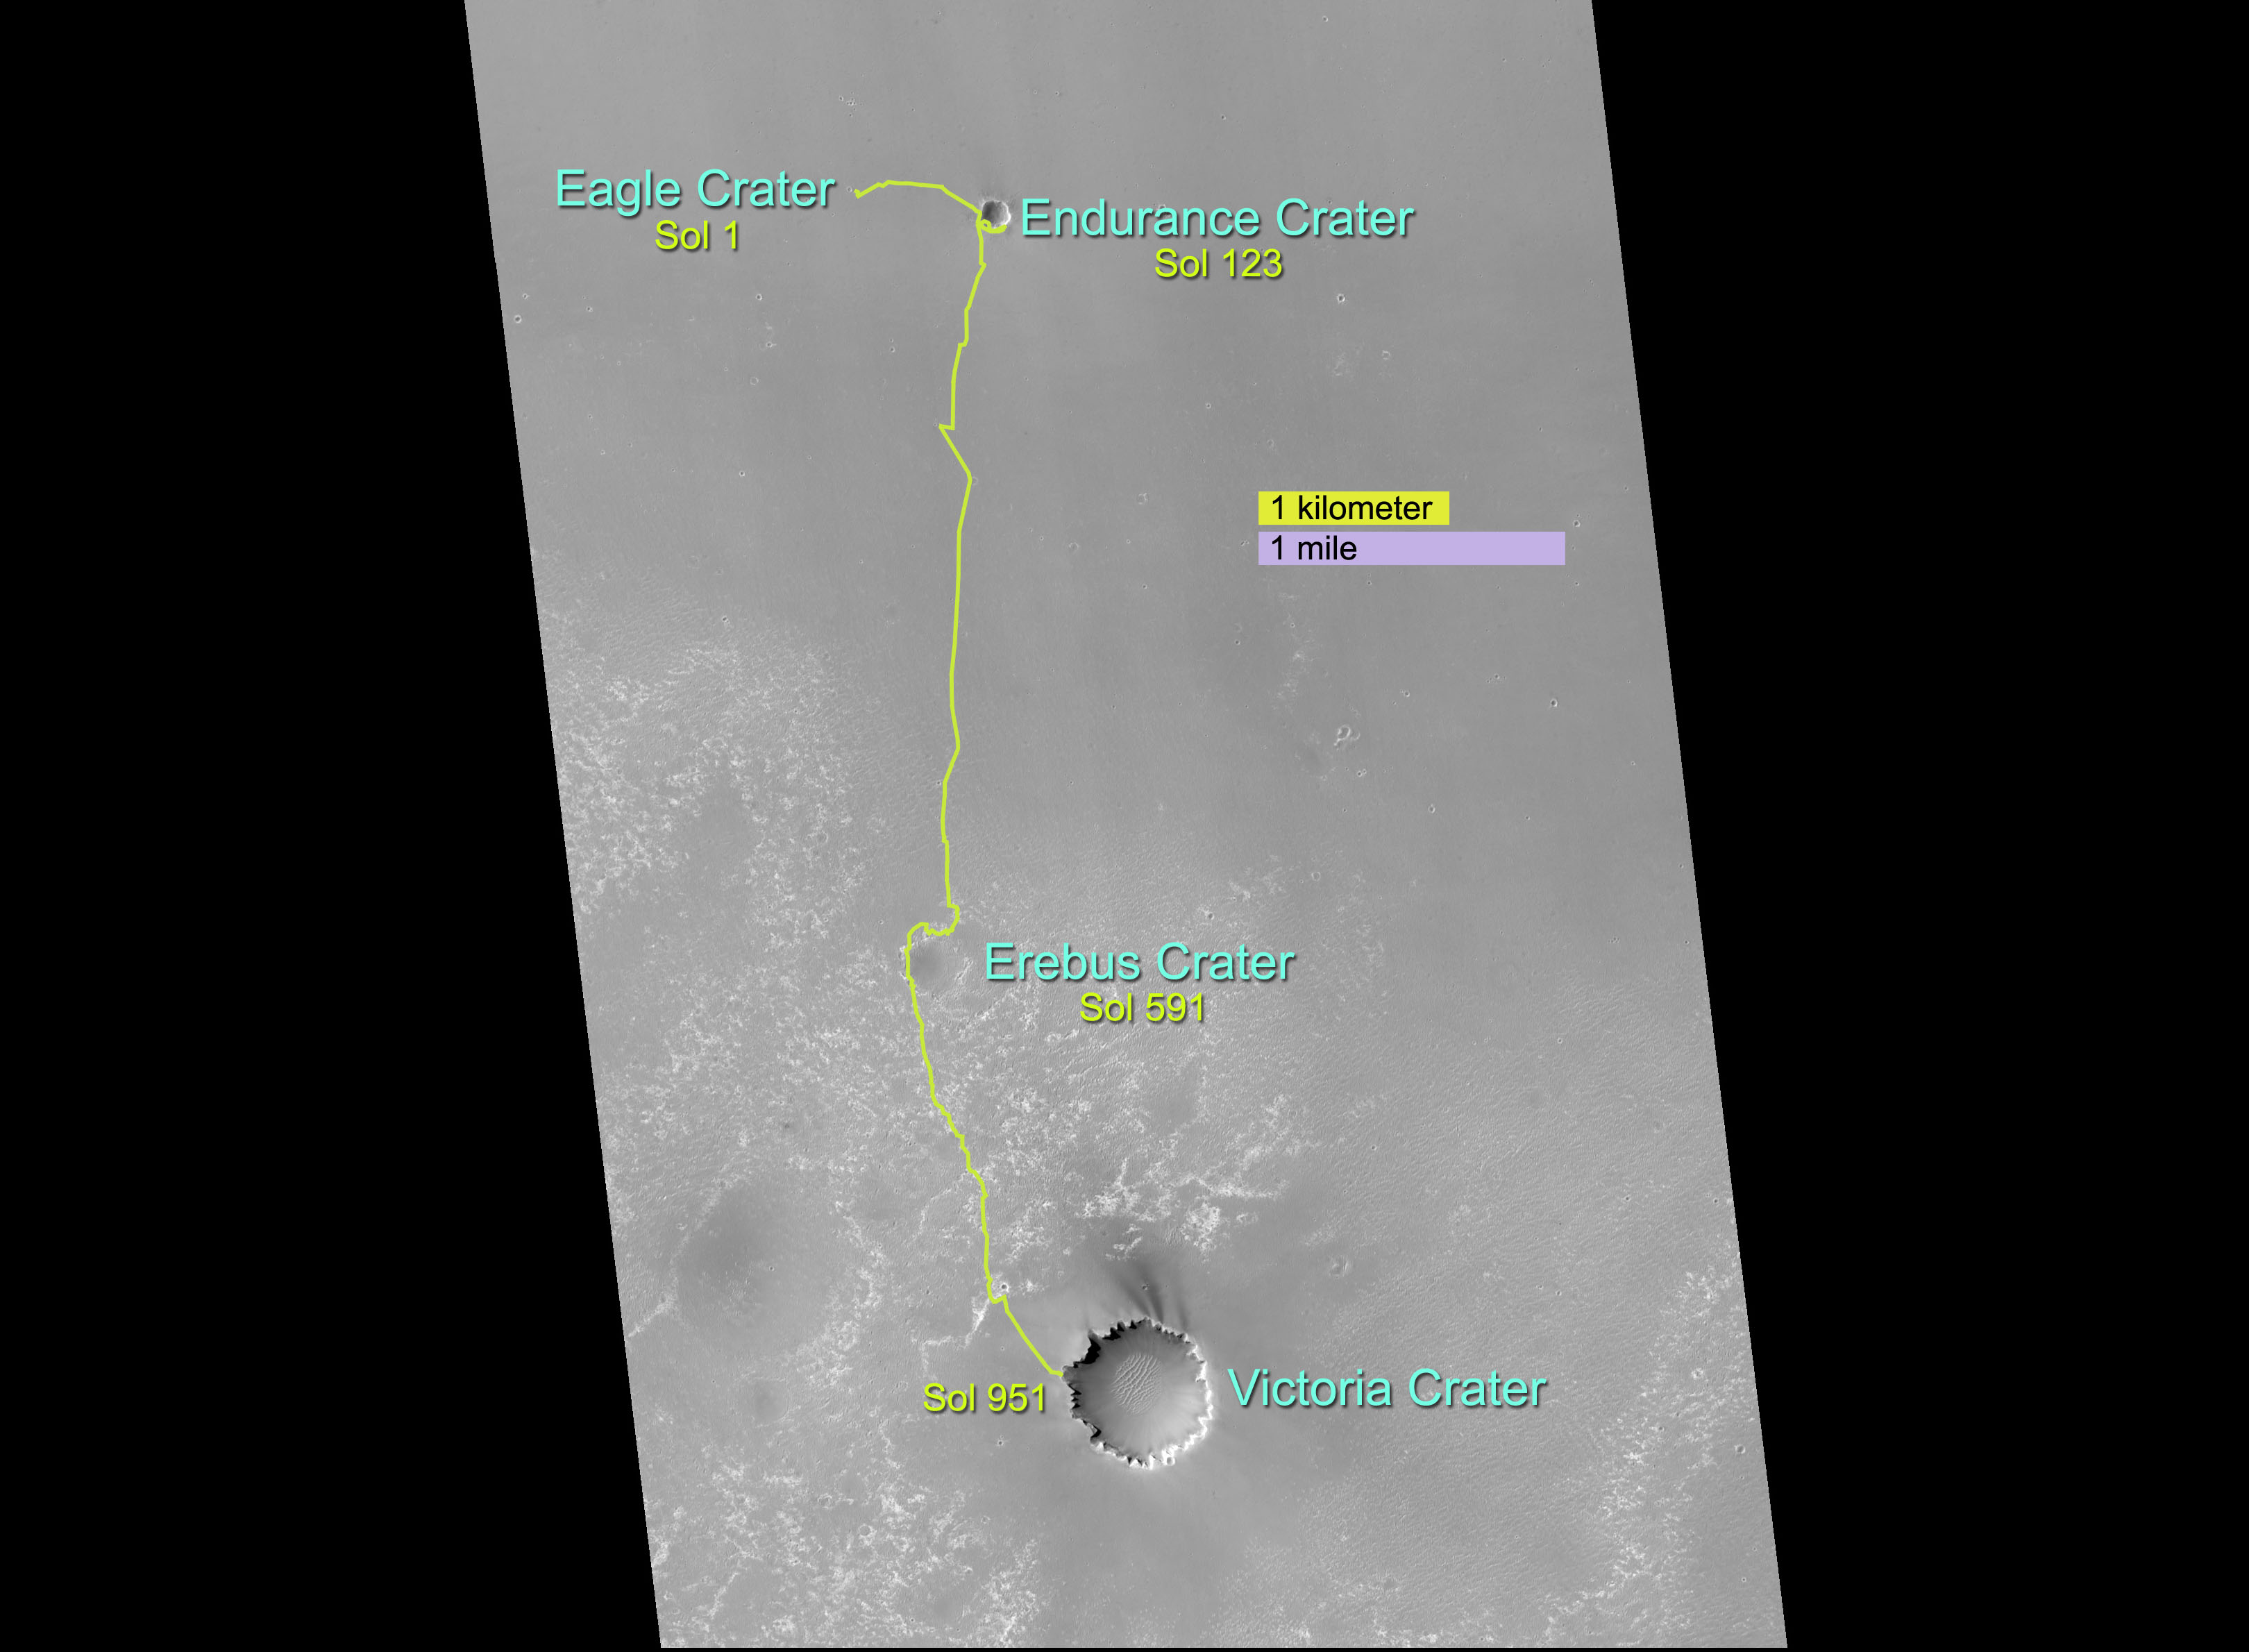

Opportunity’s Path, Sol 1,215

The route followed by NASA’s Mars Exploration Rover Opportunity from its landing site through the 1,215th Martian day (or sol) of its mission (June 24, 2007), is marked on this map. The underlying image is from the Mars Observer Camera on NASA’s Mars Global Surveyor orbiter.

Credit: NASA/JPL/MSSS/Ohio State University